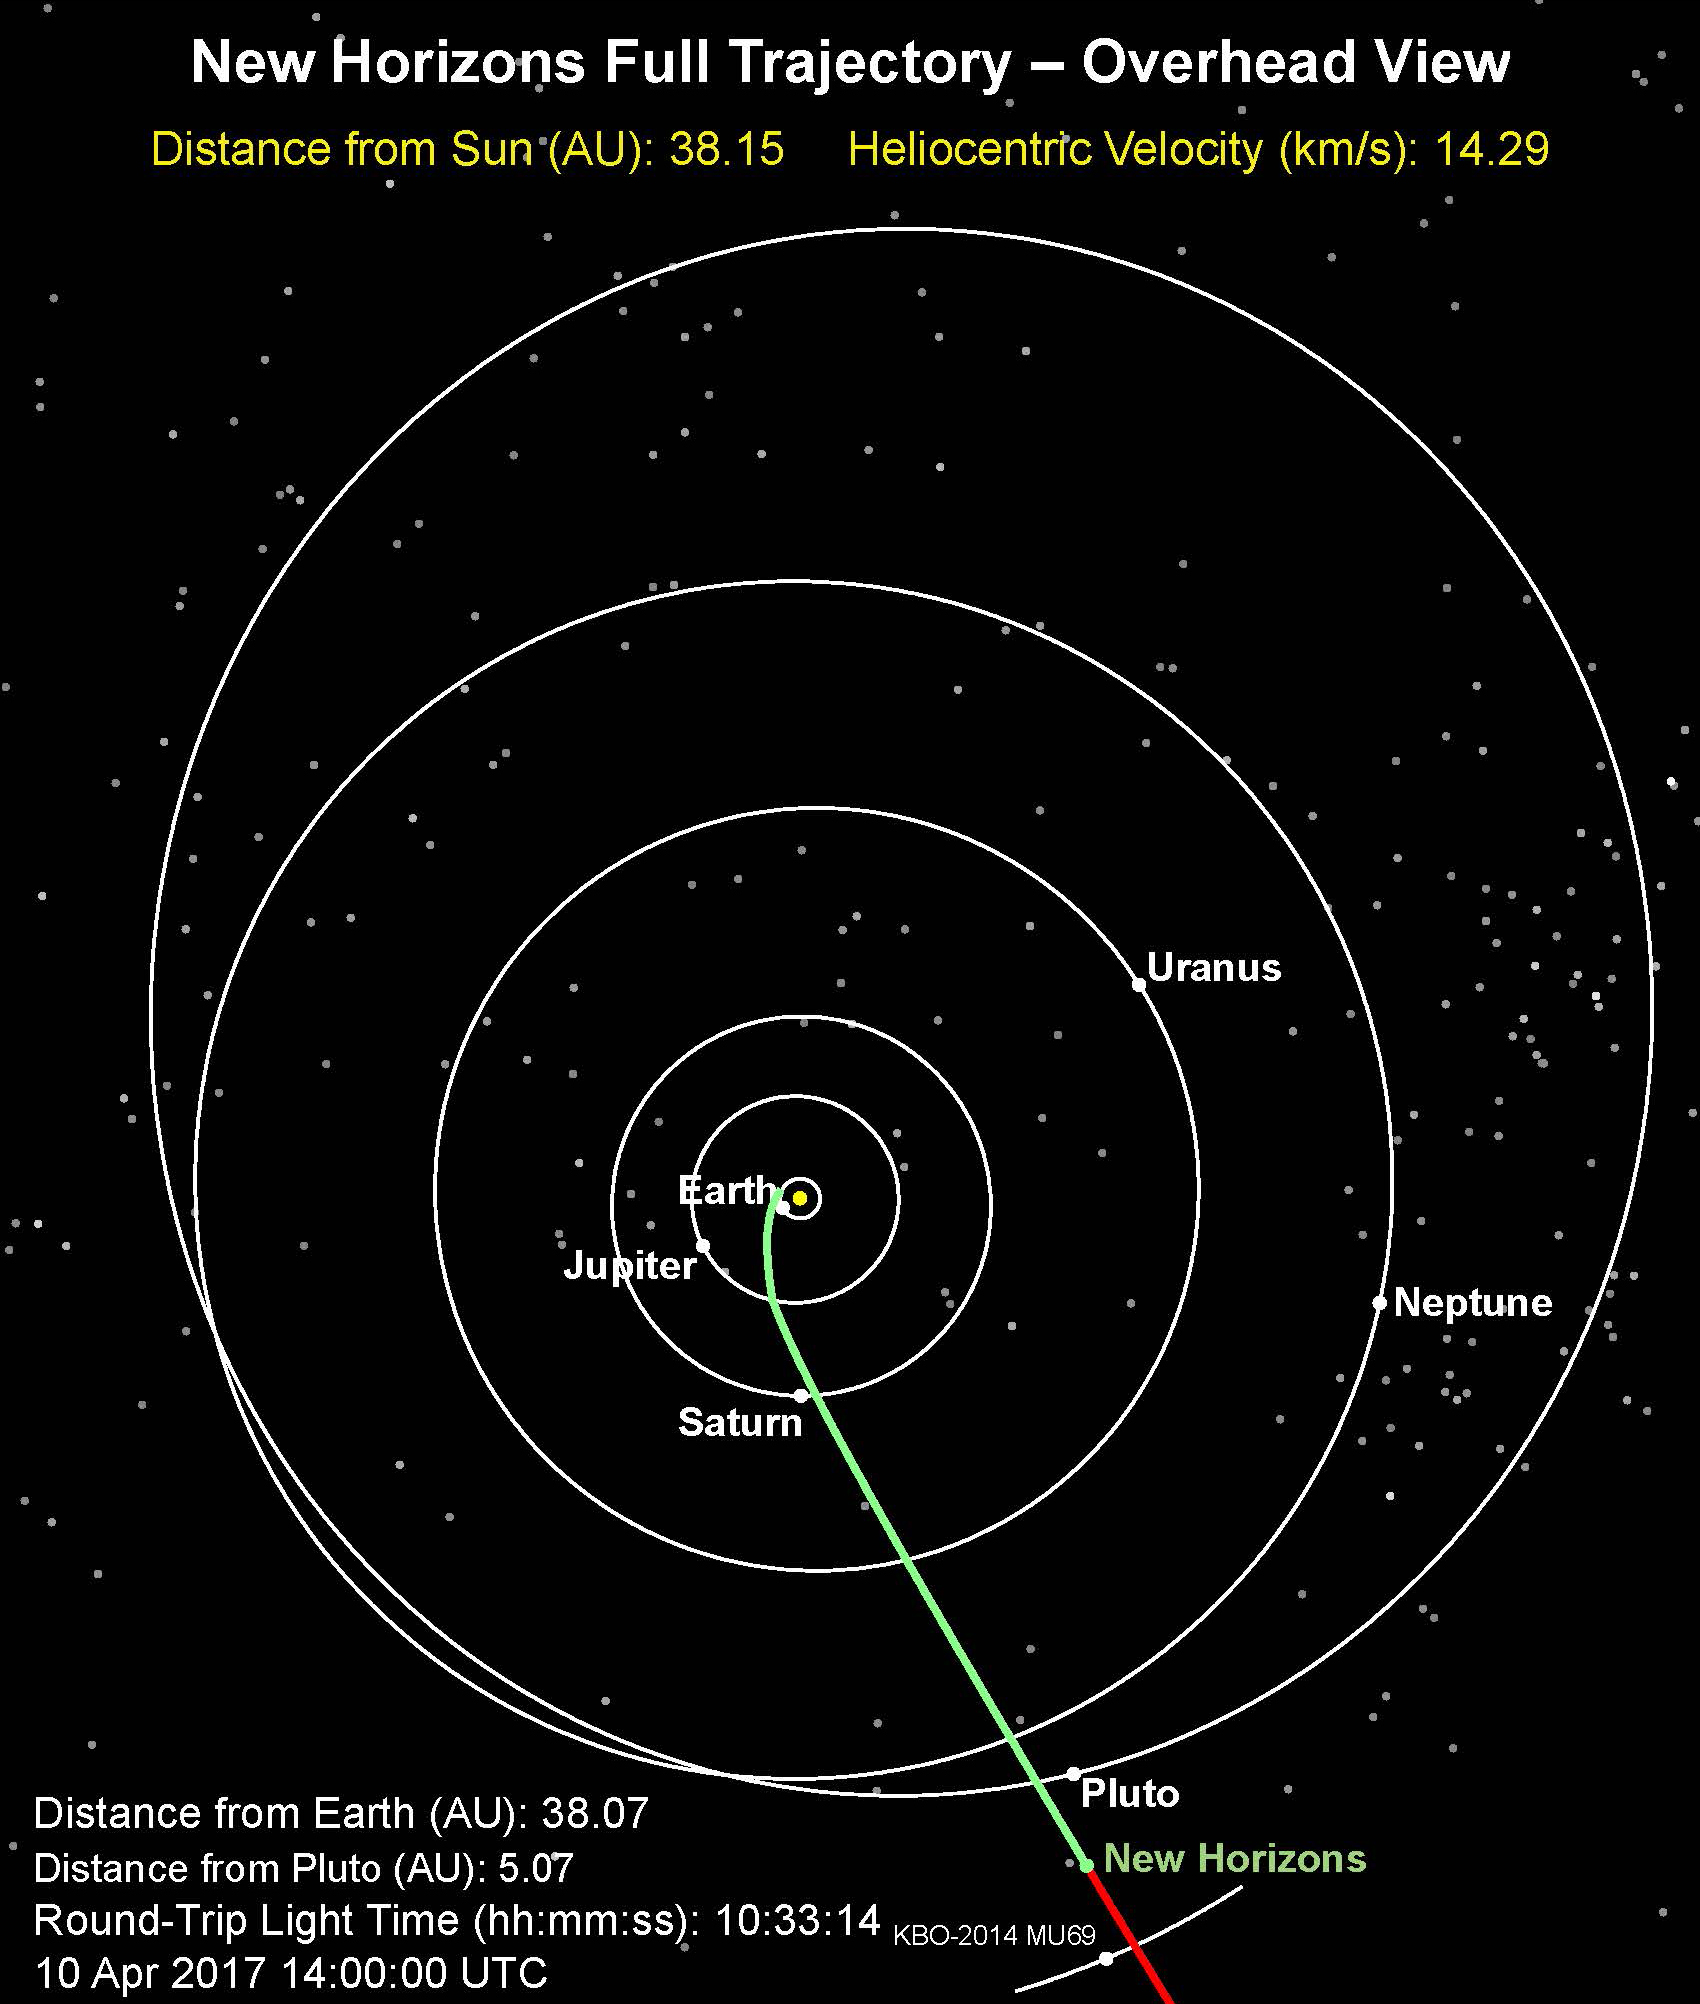

Nap Time for New Horizons: NASA Spacecraft Enters Hibernation

NASA’s New Horizons spacecraft has eased into a long summer’s nap, entering a hibernation phase on April 7 that will last until early September.

View the full article

The Johns Hopkins University Applied Physics Laboratory in Laurel, Maryland, designed, built, and operates the New Horizons spacecraft, and manages the mission for NASA’s Science Mission Directorate. The Southwest Research Institute, based in San Antonio, leads the science team, payload operations and encounter science planning. New Horizons is part of the New Frontiers Program managed by NASA’s Marshall Space Flight Center in Huntsville, Alabama.

Credit: NASA/Johns Hopkins University Applied Physics Laboratory/Southwest Research Institute